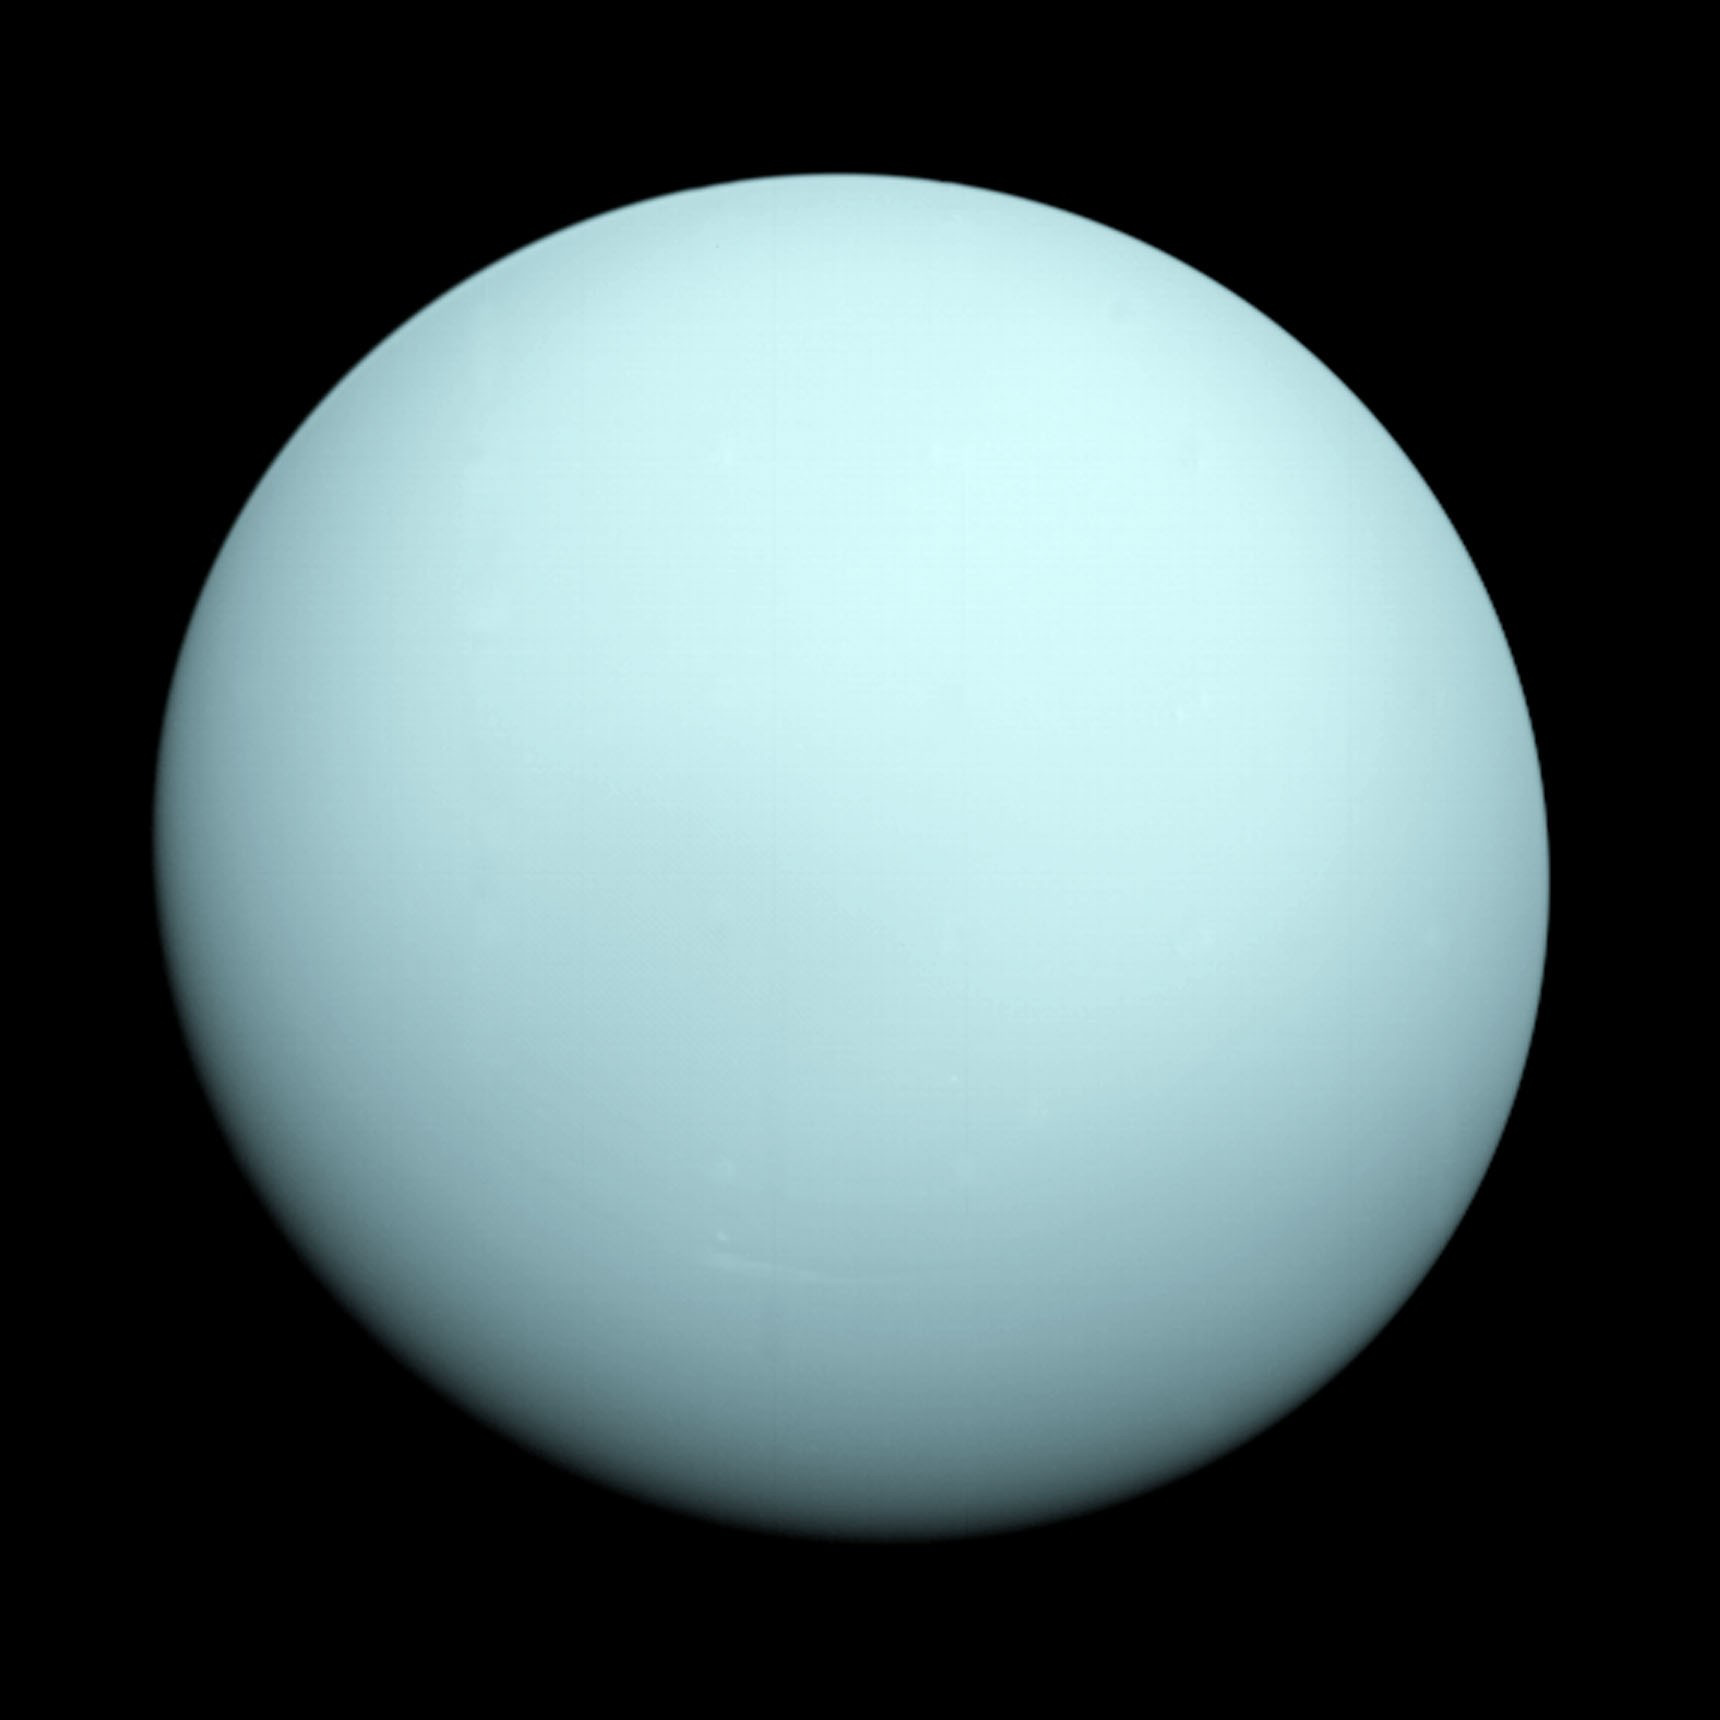

Uranus as seen by NASA’s Voyager 2

This is an image of the planet Uranus taken by the spacecraft Voyager 2 in 1986. The Voyager project is managed for NASA by the Jet Propulsion Laboratory.

Credit: NASA/JPL-Caltech